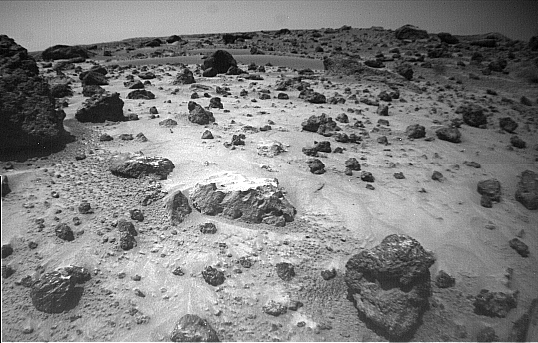

“Pooh Bear” and “Mermaid Dune” – Left Eye

The left of the two forward cameras aboard Sojourner imaged this area of Martian terrain on Sol 26. The large rock dubbed “Pooh Bear” is at far left, and stands between four and five inches high. Mermaid Dune is the smooth area stretching horizontally across the top quarter of the image. The Alpha Proton X-Ray Spectrometer (APXS) instrument aboard Sojourner will be deployed on Mermaid Dune, and the rover will later use its cleated wheels to dig into it.

This image and PIA01553 (right eye) make up a stereo pair.

Mars Pathfinder is the second in NASA’s Discovery program of low-cost spacecraft with highly focused science goals. The Jet Propulsion Laboratory, Pasadena, CA, developed and manages the Mars Pathfinder mission for NASA’s Office of Space Science, Washington, D.C. JPL is an operating division of the California Institute of Technology (Caltech). The IMP was developed by the University of Arizona Lunar and Planetary Laboratory under contract to JPL. Peter Smith is the Principal investigator.

Photojournal note: Sojourner spent 83 days of a planned seven-day mission exploring the Martian terrain, acquiring images, and taking chemical, atmospheric and other measurements. The final data transmission received from Pathfinder was at 10:23 UTC on September 27, 1997. Although mission managers tried to restore full communications during the following five months, the successful mission was terminated on March 10, 1998.

Credit: NASA/JPL